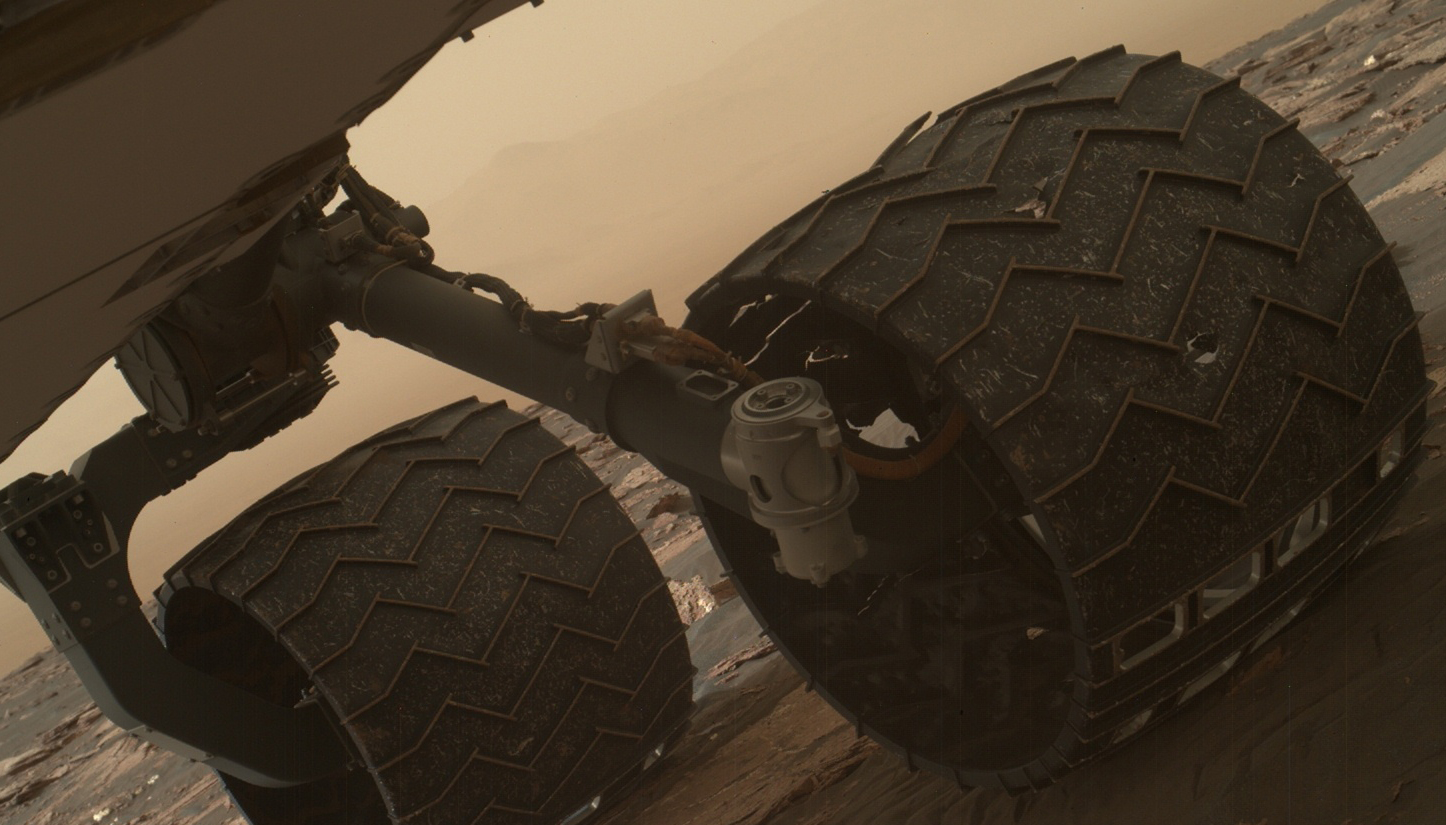

Break in Raised Tread on Curiosity Wheel

Two of the raised treads, called grousers, on the left middle wheel of NASA’s Curiosity Mars rover broke during the first quarter of 2017, including the one seen partially detached at the top of the wheel in this image from the Mars Hand Lens Imager (MAHLI) camera on the rover’s arm.

This image was taken on March 19, 2017, as part of a set used by rover team members to inspect the condition of the rover’s six wheels during the 1,641st Martian day, or sol, of Curiosity’s work on Mars.

Holes and tears in the wheels worsened significantly during 2013 as Curiosity was crossing terrain studded with sharp rocks on the route from near its 2012 landing site to the base of Mount Sharp. Team members have used MAHLI systematically since then to watch for when any of the zig-zag shaped grousers begin to break. The last prior set of wheel-inspection images from before Sol 1641 was taken on Jan. 27, 2017, (Sol 1591) and revealed no broken grousers.

Longevity testing with identical aluminum wheels on Earth indicates that when three grousers on a given wheel have broken, that wheel has reached about 60 percent of its useful life. Curiosity has driven well over 60 percent of the amount needed for reaching all the geological layers planned as the mission’s science destinations, so the start of seeing broken grousers is not expected to affect the mission’s operations.

As with other images from Curiosity’s cameras, all of the wheel-inspection exposures are available in the raw images collections at http://mars.nasa.gov/msl/multimedia/raw/.

Curiosity’s six aluminum wheels are about 20 inches (50 centimeters) in diameter and 16 inches (40 centimeters) wide. Each of the six wheels has its own drive motor, and the four corner wheels also have steering motors.

MAHLI was built by Malin Space Science Systems, San Diego. NASA’s Jet Propulsion Laboratory, a division of the California Institute of Technology in Pasadena, manages the Mars Science Laboratory Project for the NASA Science Mission Directorate, Washington. JPL designed and built the project’s Curiosity rover.

Credit: NASA/JPL-Caltech/MSSS